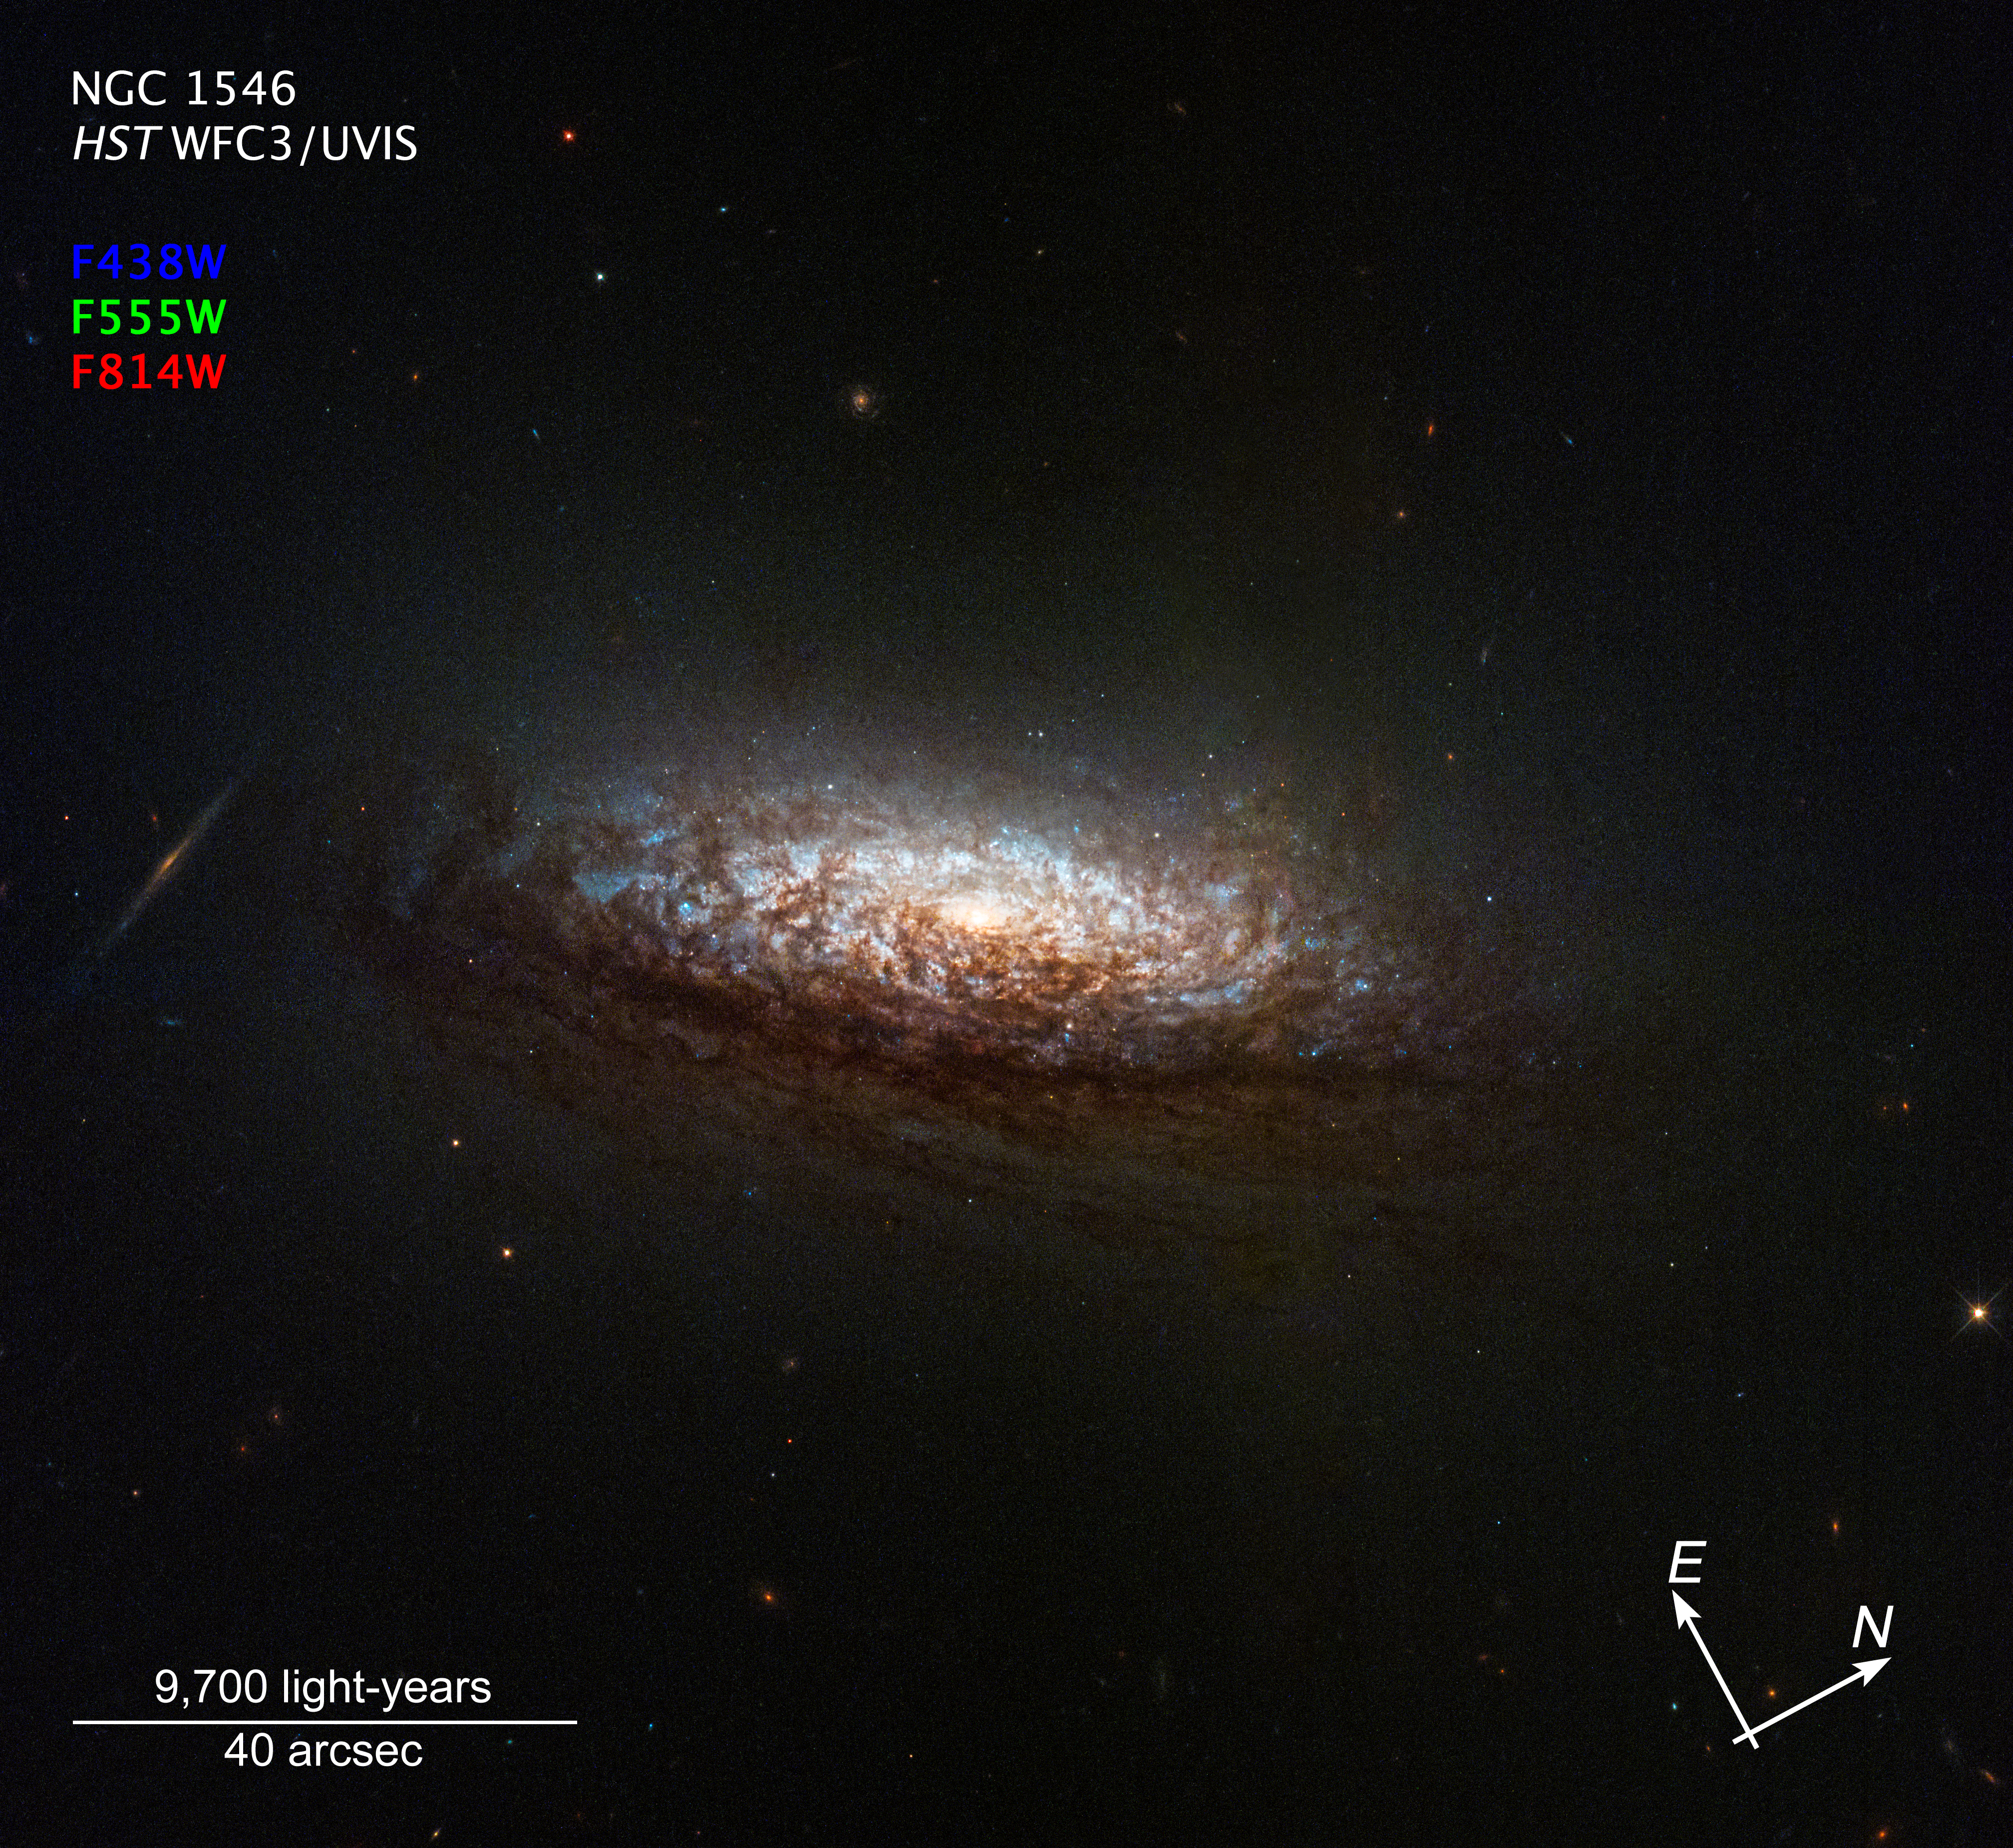

NGC 1546 Compass Image

A compass and scale image titled NGC 1546 HST WFC3/UVIS, against the black background of space. Near top left is a color key with filters: blue (F438W), green (F555W), red (F814W). At center is a Hubble image of the nearby galaxy NGC 1546. The galaxy's orientation gives us a good view of dust lanes from slightly above and backlit by the galaxy's core. This dust absorbs light from the core, reddening it and making the dust appear rusty-brown. The core itself glows brightly in a yellowish light indicating an older population of stars. Brilliant-blue regions of active star formation sparkle through the dust. Several background galaxies also are visible, including an edge-on spiral just to the left of NGC 1546. At bottom right are white compass arrows. The arrow pointing to the 10 o'clock position is labeled E for east; the arrow pointing to the 2 o'clock position is labeled N for north. At bottom left is a scale bar labeled 9,700 light-years over 40 arc seconds.

Credit: NASA, ESA, STScI, David Thilker (JHU)